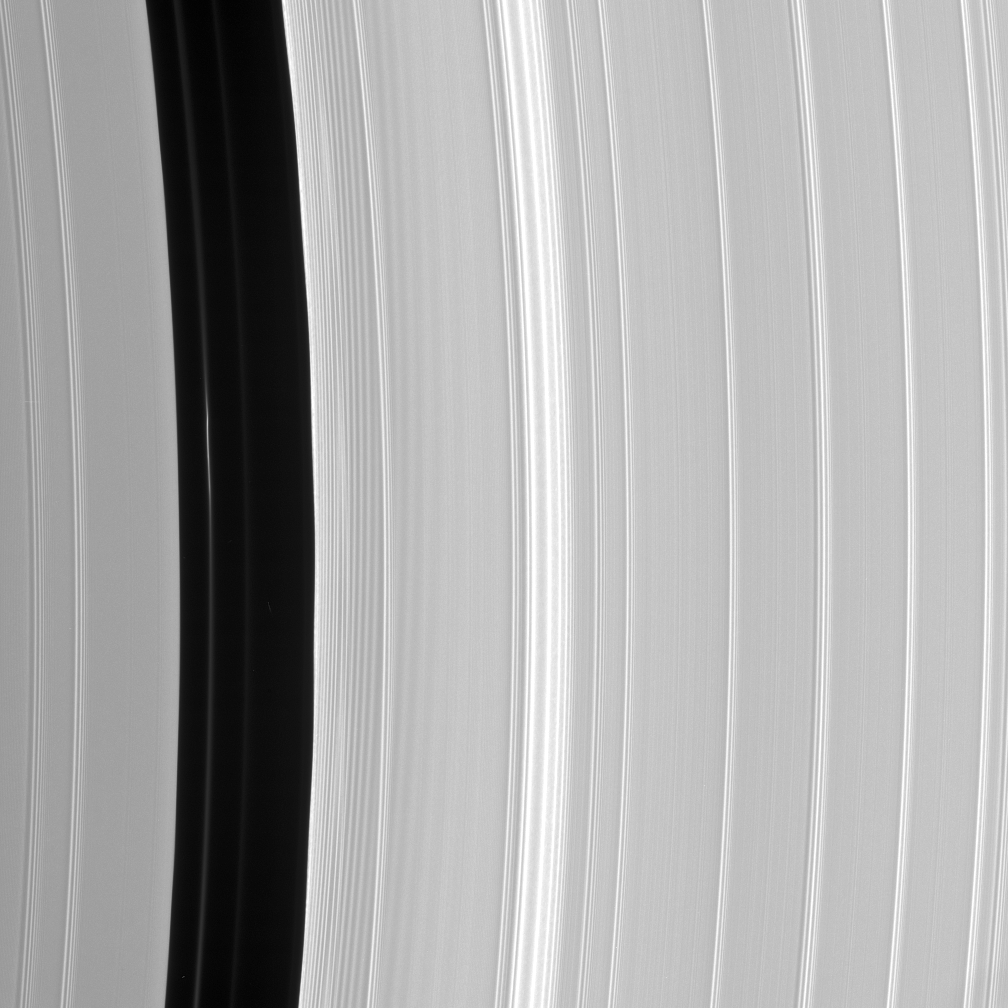

Encke Structure

Although the embedded moon Pan is nowhere to be seen, there is a bright clump-like feature visible here, within the Encke Division. Also discernible are periodic brightness variations along the outer (right side) gap edge.

See PIA07528 for further information about Pan, the Encke Gap and its ringlets.

The view looks toward the sunlit side of the rings from about 17 degrees below the ringplane.

The image was taken in visible light with the Cassini spacecraft narrow-angle camera on Sept. 9, 2006 at a distance of approximately 421,000 kilometers (261,000 miles) from Saturn. Image scale on the sky at the distance of Saturn is 2 kilometers (1 mile) per pixel.

The Cassini-Huygens mission is a cooperative project of NASA, the European Space Agency and the Italian Space Agency. The Jet Propulsion Laboratory, a division of the California Institute of Technology in Pasadena, manages the mission for NASA’s Science Mission Directorate, Washington, D.C. The Cassini orbiter and its two onboard cameras were designed, developed and assembled at JPL. The imaging operations center is based at the Space Science Institute in Boulder, Colo.

Credit: NASA/JPL/Space Science Institute